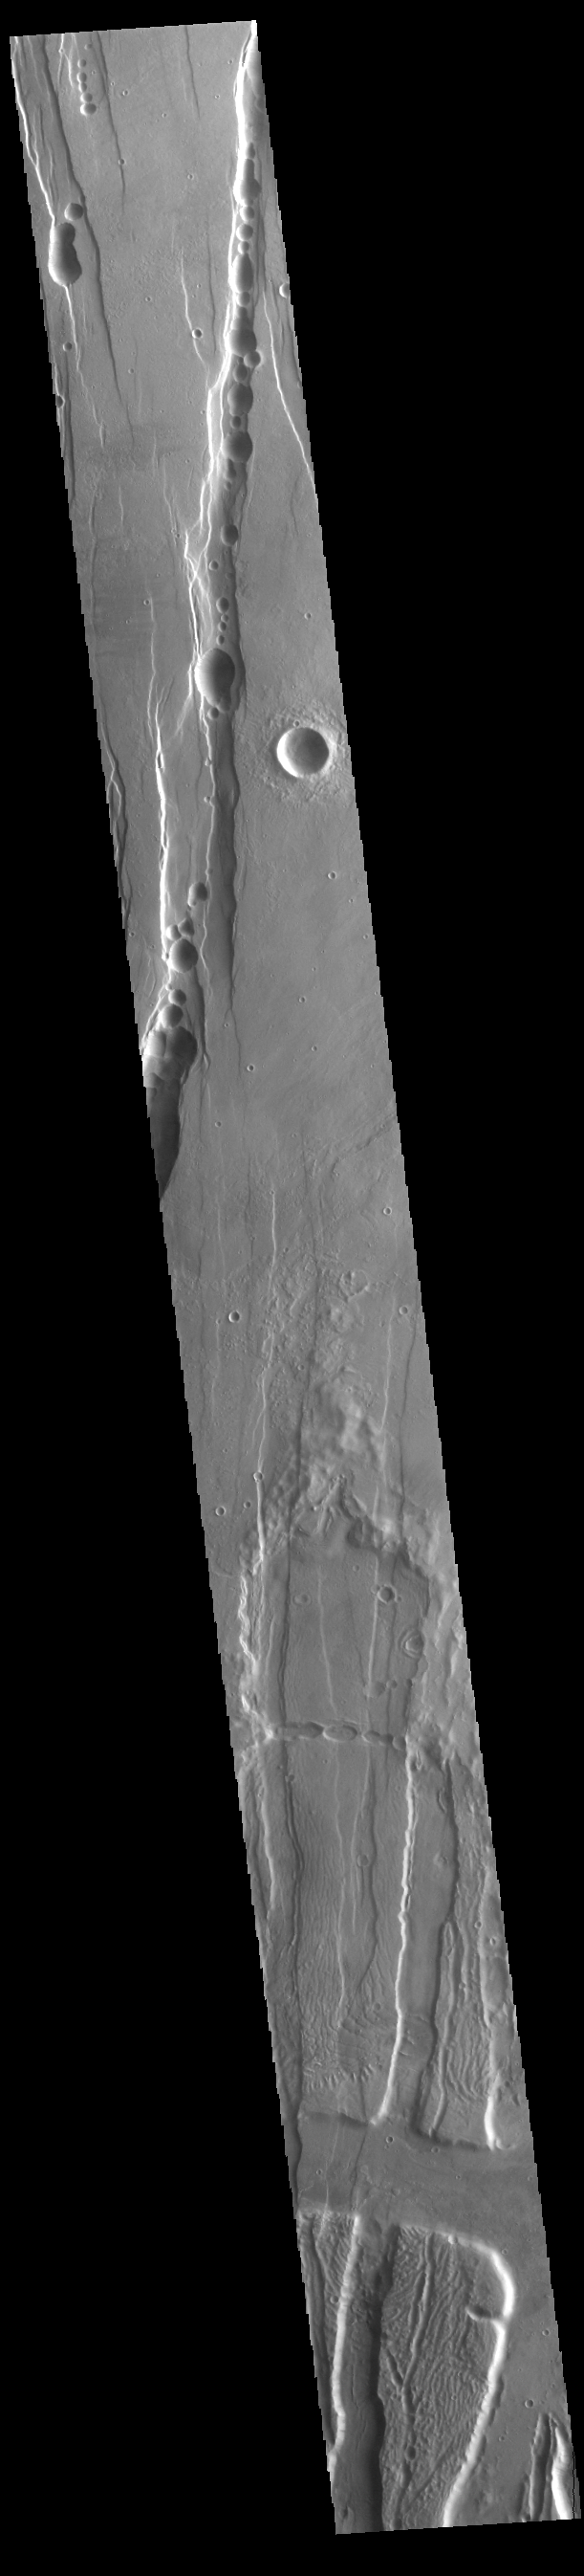

Tractus Catena

This VIS image shows part of Tractus Catena, just one of many north/south trending tectonic graben located south and east of Alba Mons. The graben with circular pits are part of Tractus Catena. The graben without pits are part of Tractus Fossae. The pits most likely formed as a result of roof collapse into an underlying open space such as a lava tube.

Credit: NASA/JPL-Caltech/ASU